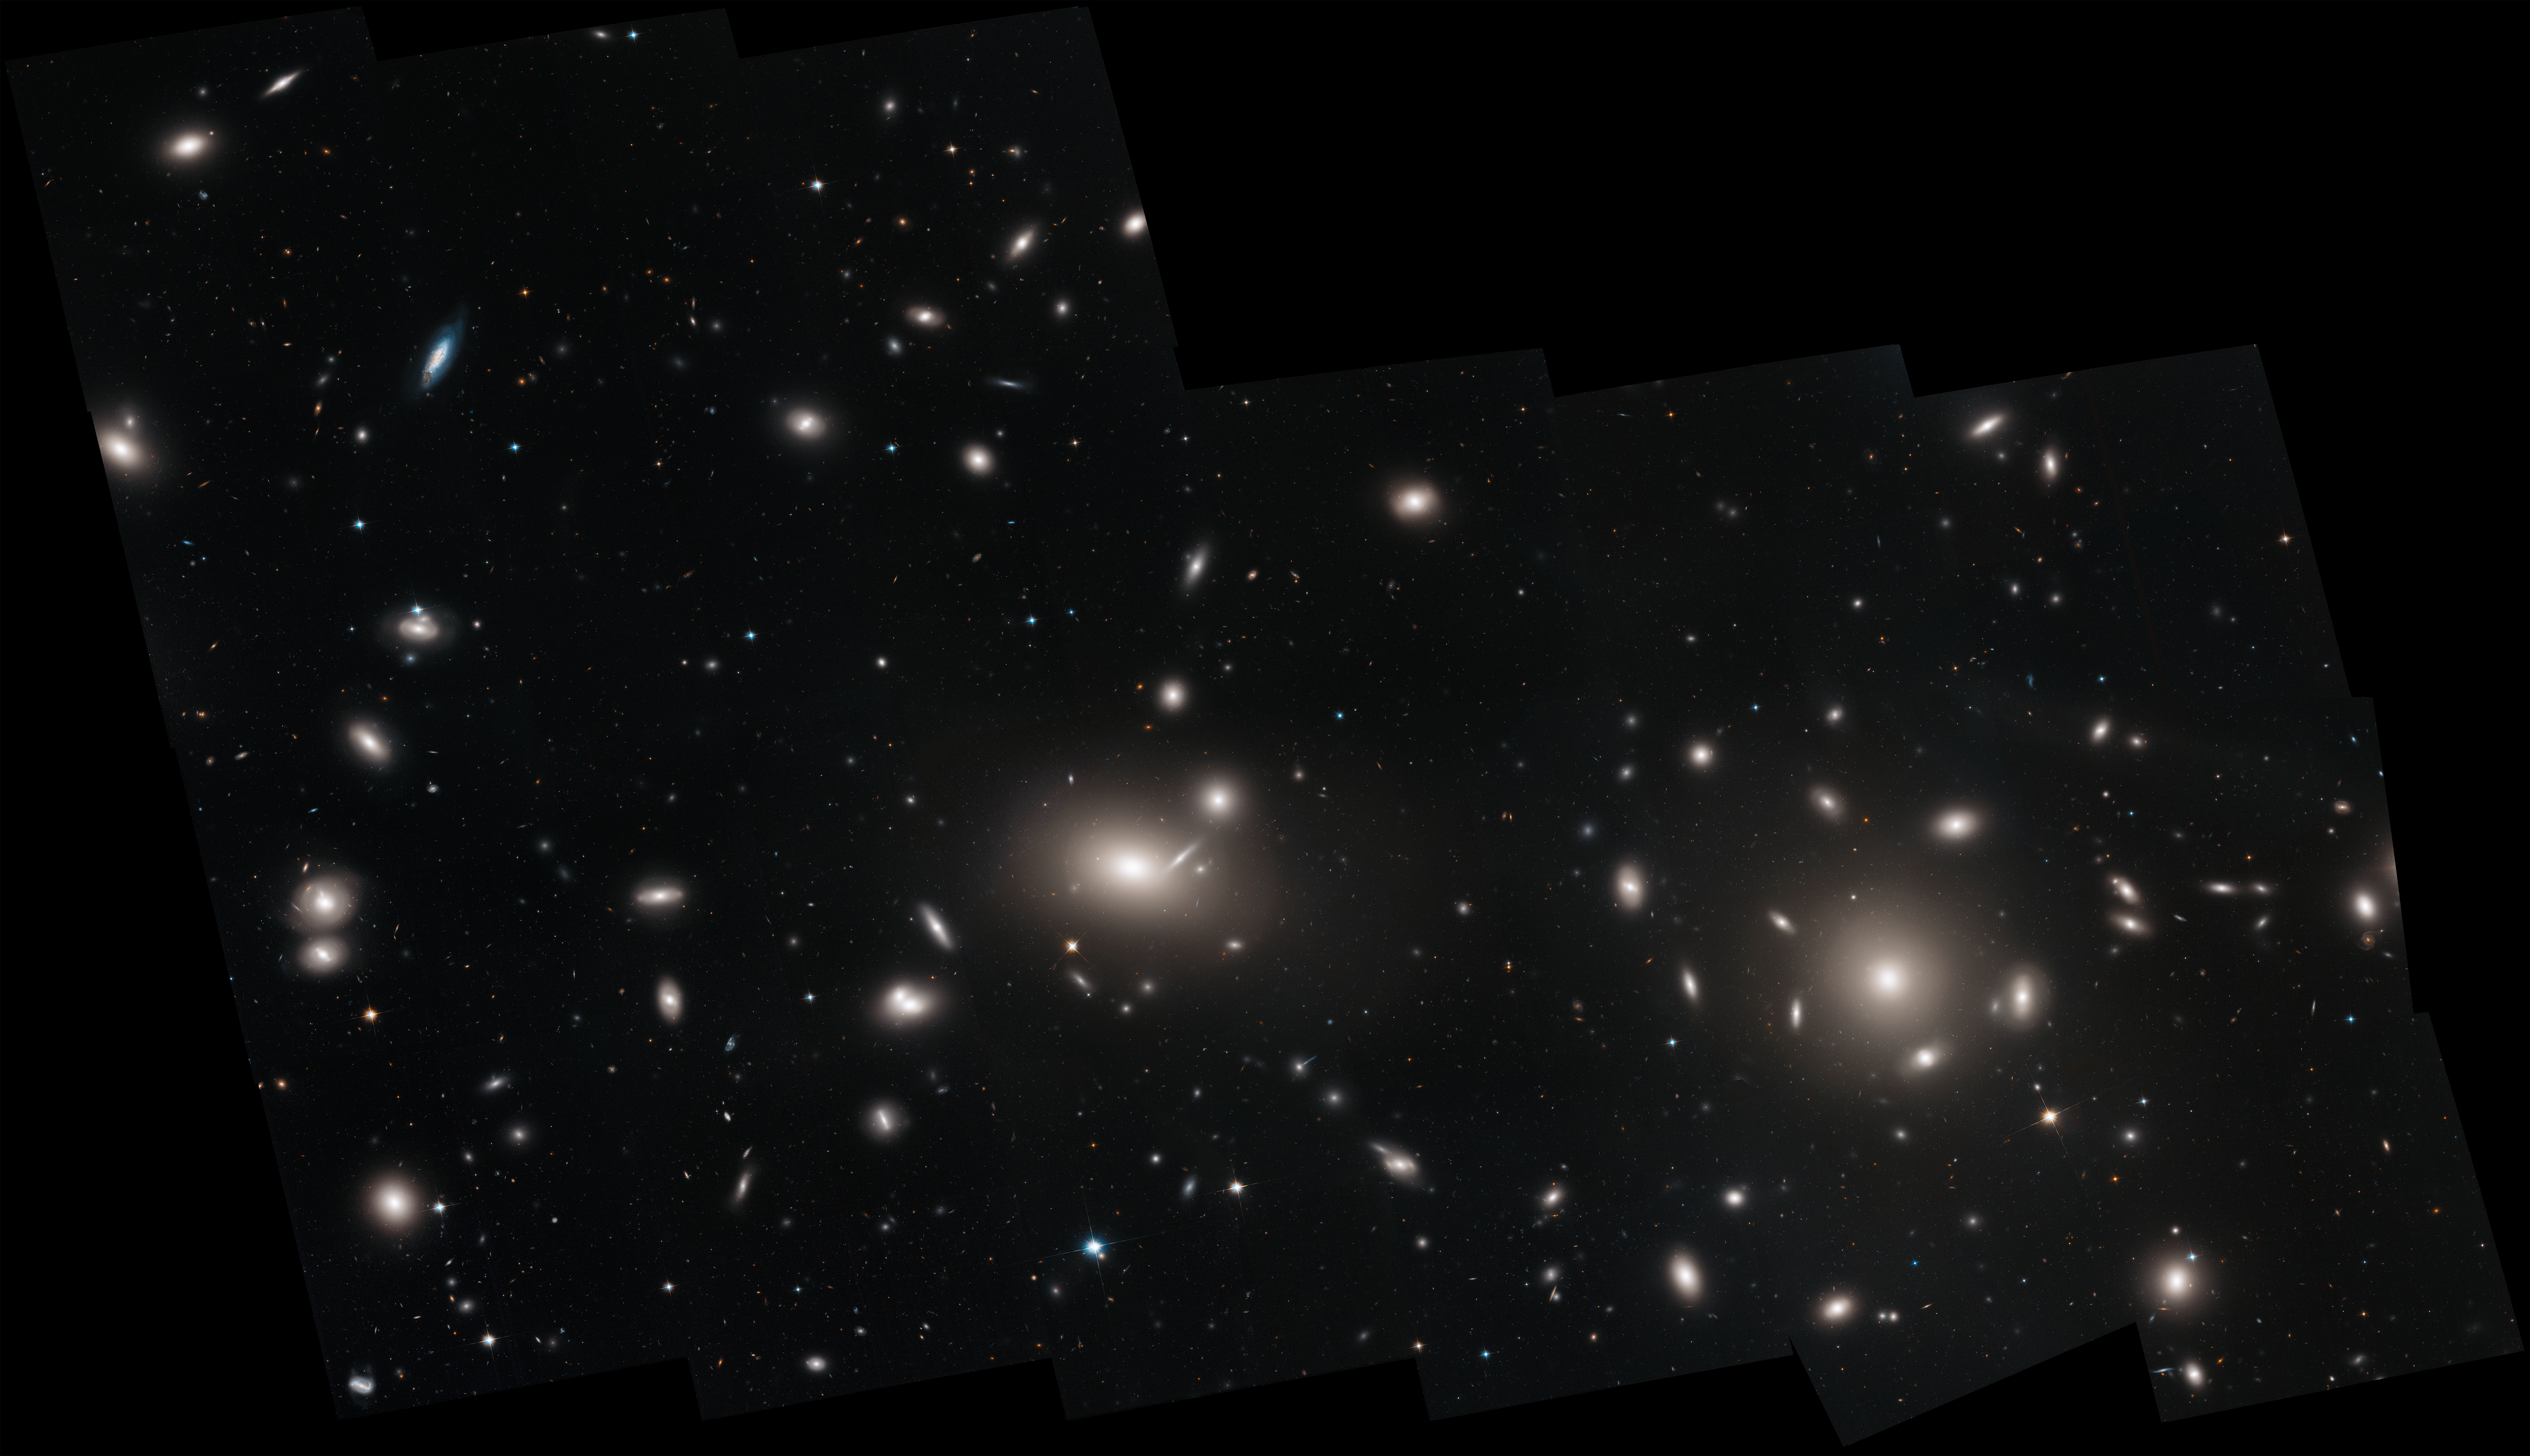

Coma Cluster Full Mosaic

This is a Hubble Space Telescope mosaic of the immense Coma cluster of over 1,000 galaxies, located 300 million light-years from Earth. Hubble's incredible sharpness was used to do a comprehensive census of the cluster's most diminutive members: a whopping 22,426 globular star clusters. Among the earliest homesteaders of the universe, globular star clusters are snow-globe-shaped islands of several hundred thousand ancient stars. The survey found the globular clusters scattered in the space between the galaxies. They have been orphaned from their home galaxies through galaxy tidal interactions within the bustling cluster. Astronomers will use the globular cluster field for mapping the distribution of matter and dark matter in the Coma galaxy cluster.

Credit: NASA, ESA, J. Mack (STScI), and J. Madrid (Australian Telescope National Facility)